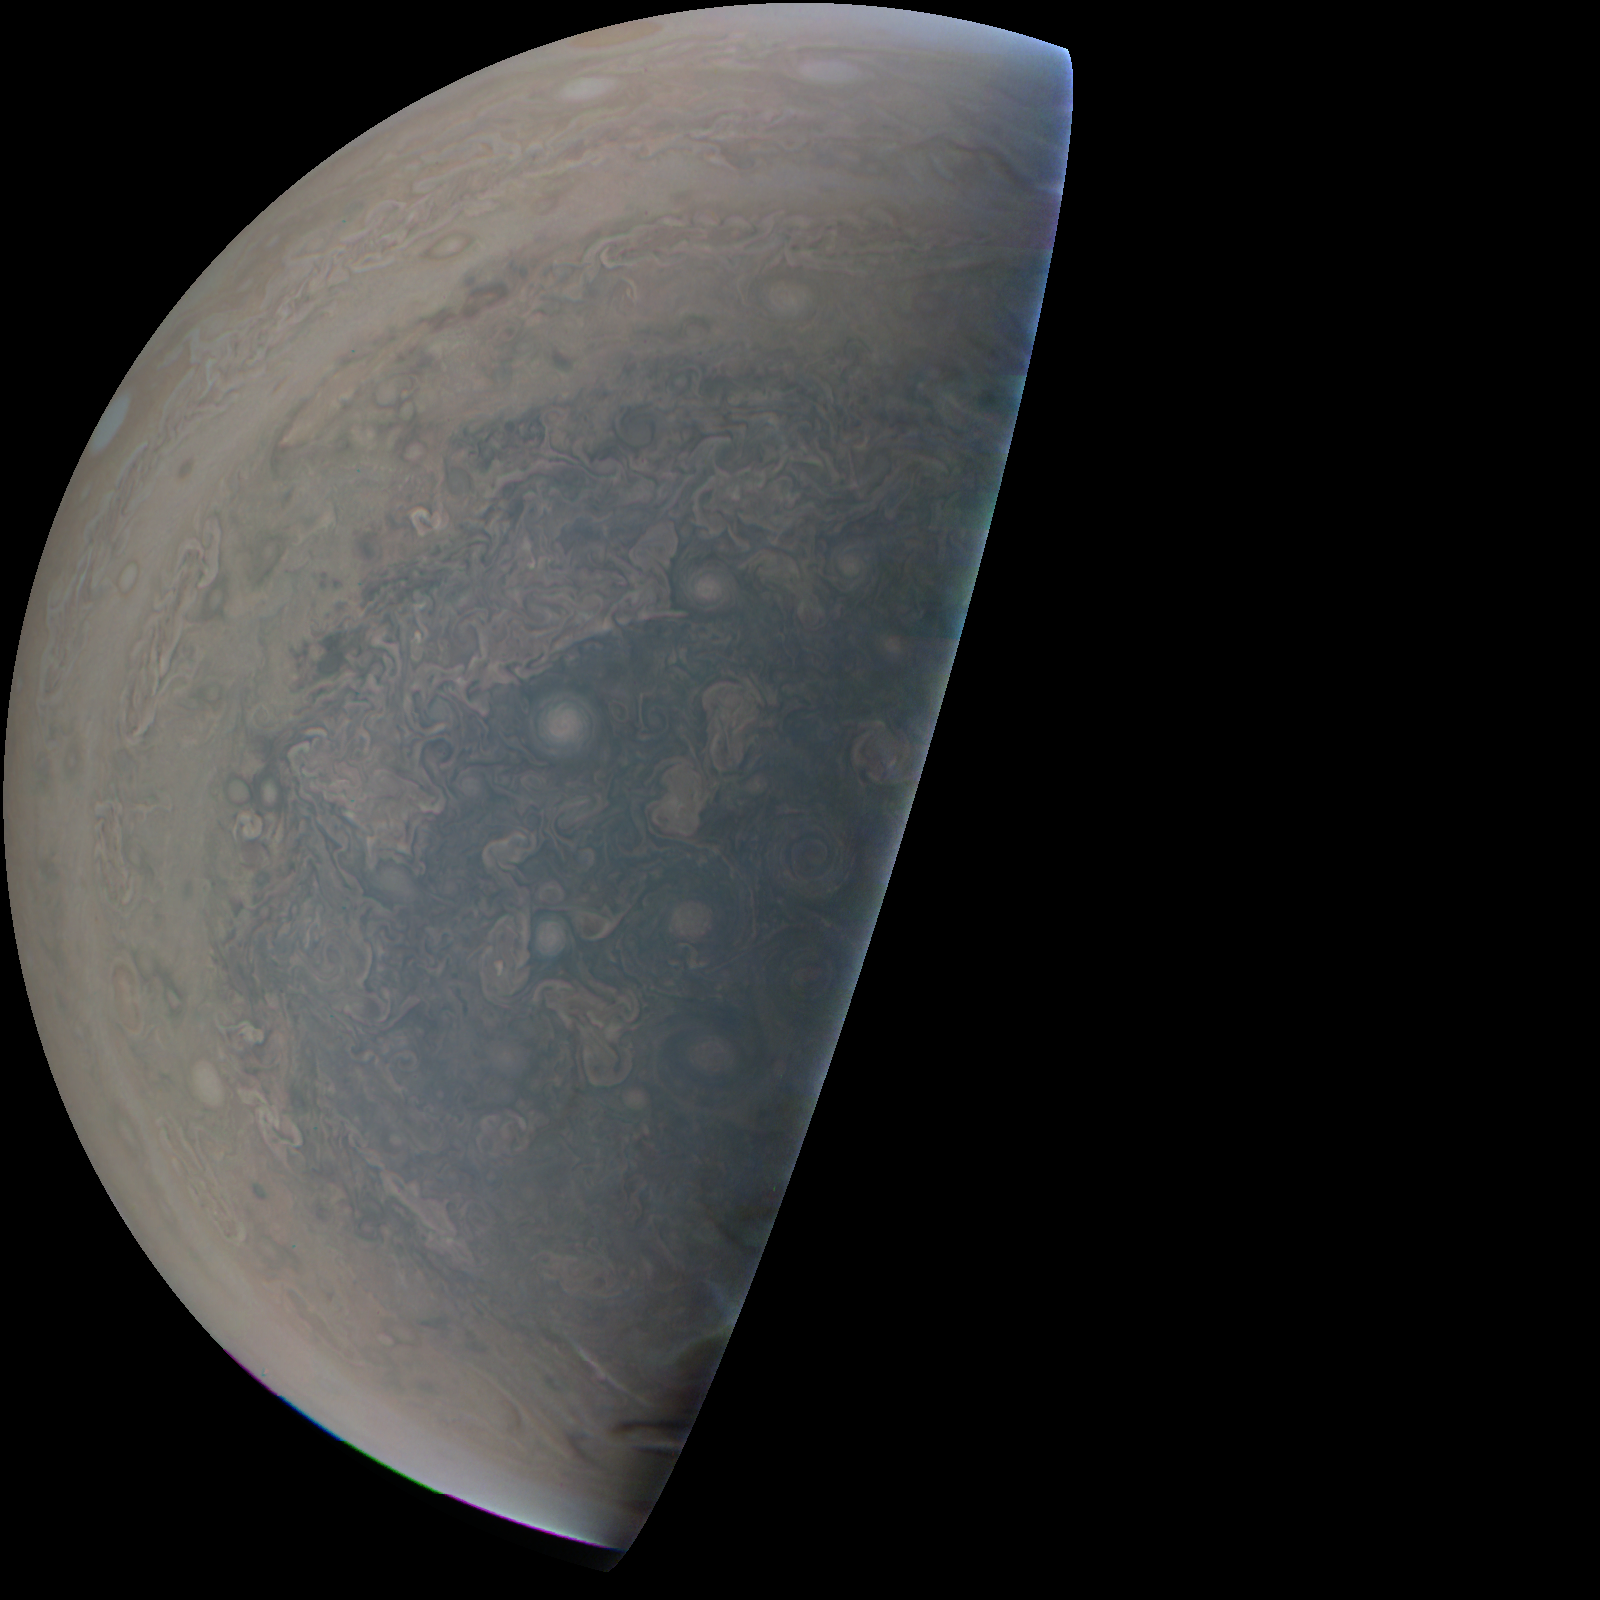

Jovian ‘Antarctica’

Cyclones swirl around the south pole, and white oval storms can be seen near the limb — the apparent edge of the planet — in this image of Jupiter’s south polar region taken by the JunoCam imager aboard NASA’s Juno spacecraft. The image was acquired on February 2, 2017, at 5:52 a.m. PST (8:52 a.m. EST) from an altitude of 47,600 miles (76,600 kilometers) above Jupiter’s swirling cloud deck.

Prior to the Feb. 2 flyby, the public was invited to vote for their favorite points of interest in the Jovian atmosphere for JunoCam to image. The point of interest captured here was titled “Jovian Antarctica” by a member of the public, in reference to Earth’s Antarctica.

All of JunoCam’s images from the Feb. 2, 2017, flyby of Jupiter are online at http://www.missionjuno.swri.edu/junocam/processing?phases%5b%5d=PERIJOVE+4.

NASA’s Jet Propulsion Laboratory manages the Juno mission for the principal investigator, Scott Bolton, of Southwest Research Institute in San Antonio. Juno is part of NASA’s New Frontiers Program, which is managed at NASA’s Marshall Space Flight Center in Huntsville, Alabama, for NASA’s Science Mission Directorate. Lockheed Martin Space Systems, Denver, built the spacecraft. Caltech in Pasadena, California, manages JPL for NASA.

Credit: NASA/JPL-Caltech/SwRI/MSSS